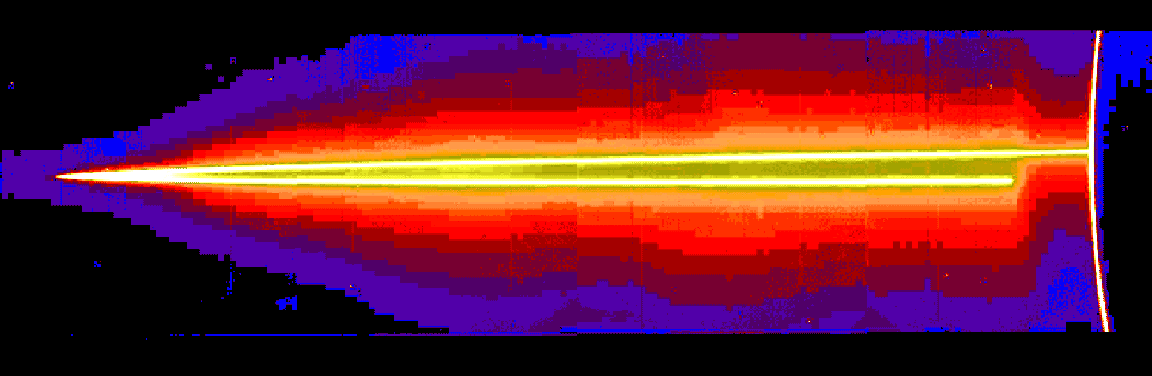

Jupiter’s Ring Halo

A mosaic of four images taken through the clear filter (610 nanometers) of the solid state imaging (CCD) system aboard NASA’s Galileo spacecraft on November 8, 1996, at a resolution of approximately 46 kilometers (km) per picture element (pixel) along the rings; however, because the spacecraft was only about 0.5 degrees above the ring plane, the image is highly foreshortened in the vertical direction. The images were obtained when Galileo was in Jupiter’s shadow peering back toward the Sun; the ring was approximately 2,300,000 kilometers (km) away. The arc on the far right of the image is produced by sunlight scattered by small particles comprising Jupiter’s upper atmospheric haze. The ring also efficiently scatters light, indicating that much of its brightness is due to particles that are microns or less in diameter. Such small particles are believed to have human-scale lifetimes, i.e., very brief compared to the solar system’s age.

Jupiter’s ring system is composed of three parts — a flat main ring, a lenticular halo interior to the main ring, and the gossamer ring, which lies exterior to the main ring. The near and far arms of Jupiter’s main ring extend horizontally across the mosaic, joining together at the ring’s ansa, on the far left side of the figure. The near arm of the ring appears to be abruptly truncated close to the planet, at the point where it passes into Jupiter’s shadow.

A faint mist of particles can be seen above and below the main rings; this vertically extended, toroidal “halo” is unusual in planetary rings, and is probably caused by electromagnetic forces which can push small grains out of the ring plane. Halo material is present across this entire image, implying that it reaches more than 27,000 km above the ring plane. Because of shadowing, the halo is not visible close to Jupiter in the lower right part of the mosaic. In order to accentuate faint features in the image, different brightnesses are shown through color, with the brightest being white or yellow and the faintest purple.

The Jet Propulsion Laboratory, Pasadena, CA manages the mission for NASA’s Office of Space Science, Washington, DC.

This image and other images and data received from Galileo are posted on the World Wide Web, on the Galileo mission home page at: http://galileo.jpl.nasa.gov. Background information and educational context for the images can be found at: http:/ /www.jpl.nasa.gov/galileo/sepo.

Credit: NASA/JPL/Cornell University